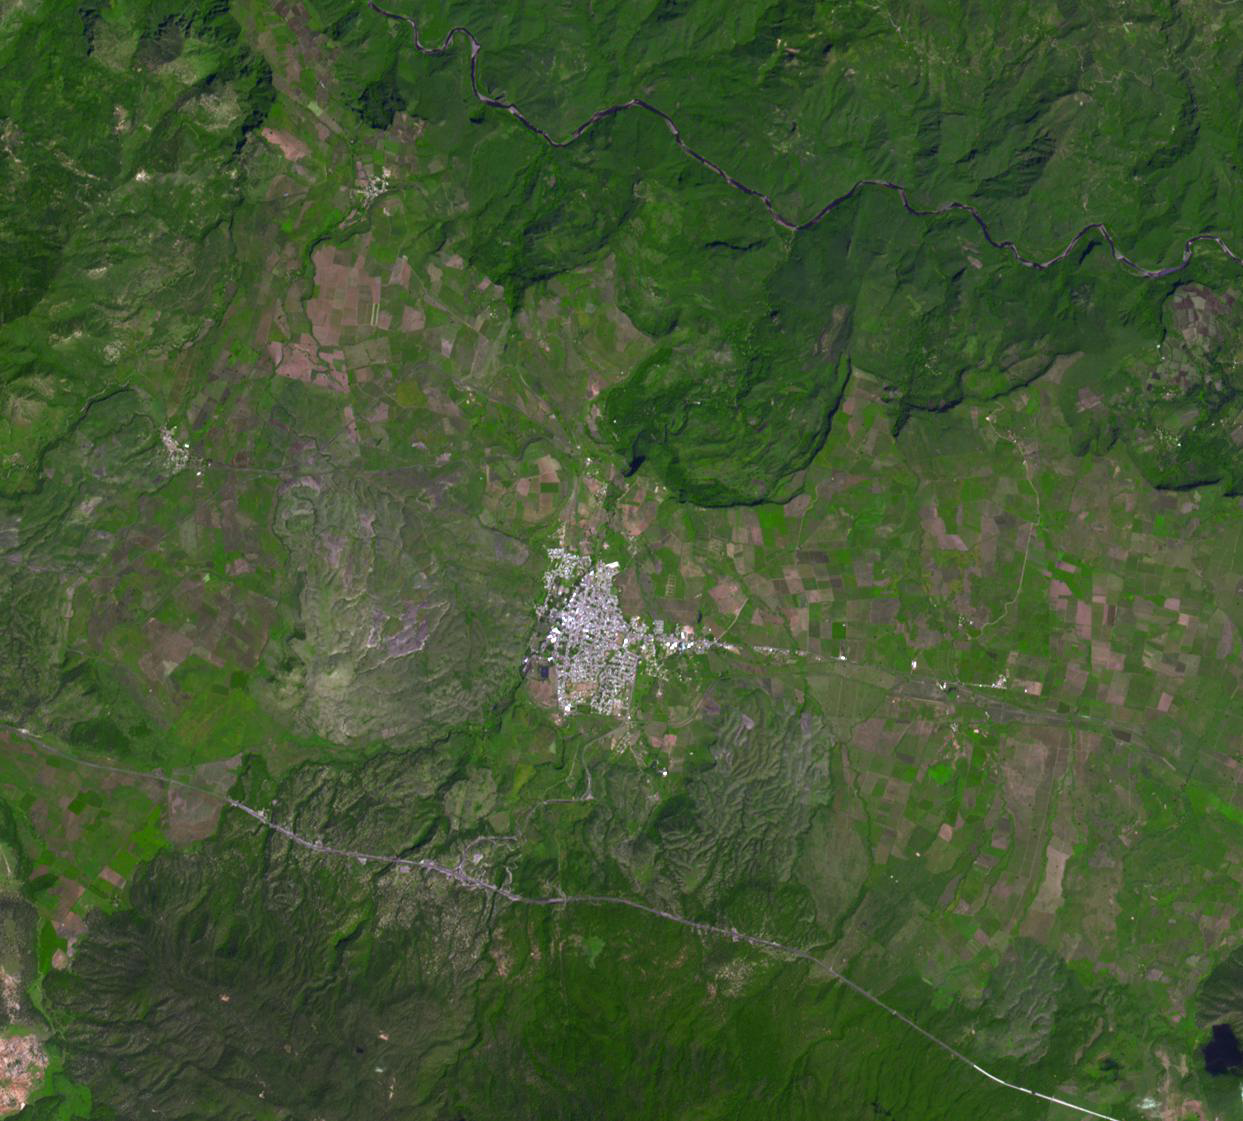

Tequila, Mexico

Tequila, both the city and the drink, had their origins in western Mexico in the 16th century. The red volcanic soil surrounding Tequila is particularly well suited to the growing of blue agave, and more than 300 million plants are harvested each year. Annual production is around 200 million liters: about half is consumed in Mexico, and of the remainder, 80% is exported to the US. The image was acquired October 11, 2001, covers an area of 16.8 by 18.6 km, and is located at 20.9 degrees north latitude, 103.8 degrees west longitude.

With its 14 spectral bands from the visible to the thermal infrared wavelength region and its high spatial resolution of 15 to 90 meters (about 50 to 300 feet), ASTER images Earth to map and monitor the changing surface of our planet. ASTER is one of five Earth-observing instruments launched Dec. 18, 1999, on Terra. The instrument was built by Japan’s Ministry of Economy, Trade and Industry. A joint U.S./Japan science team is responsible for validation and calibration of the instrument and data products.

The broad spectral coverage and high spectral resolution of ASTER provides scientists in numerous disciplines with critical information for surface mapping and monitoring of dynamic conditions and temporal change. Example applications are: monitoring glacial advances and retreats; monitoring potentially active volcanoes; identifying crop stress; determining cloud morphology and physical properties; wetlands evaluation; thermal pollution monitoring; coral reef degradation; surface temperature mapping of soils and geology; and measuring surface heat balance.

The U.S. science team is located at NASA’s Jet Propulsion Laboratory, Pasadena, Calif. The Terra mission is part of NASA’s Science Mission Directorate, Washington, D.C.

Credit: NASA/GSFC/METI/ERSDAC/JAROS, and U.S./Japan ASTER Science Team